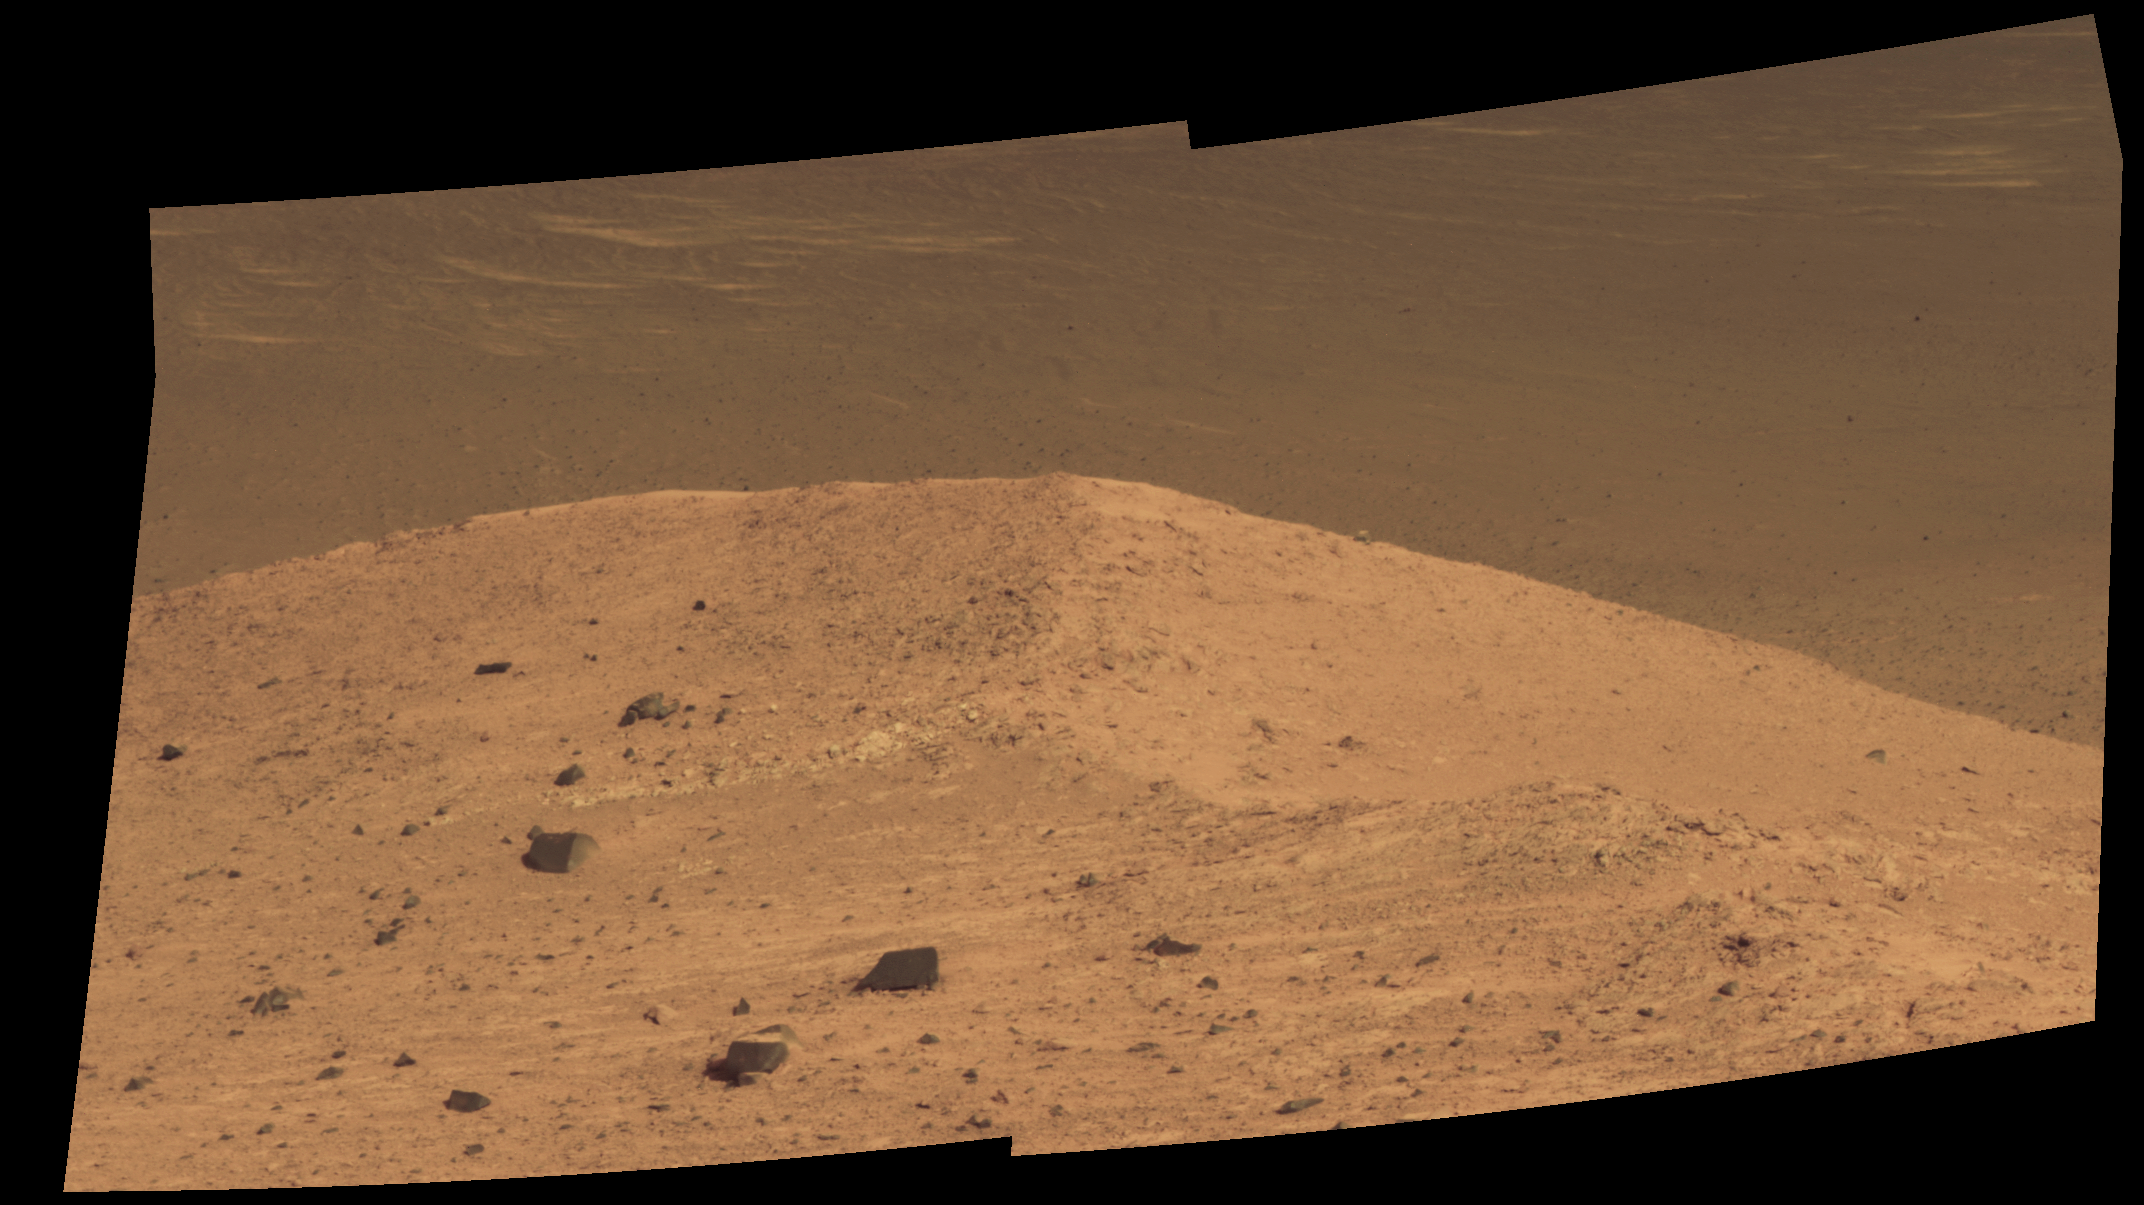

‘Spirit Mound’ at Edge of Endeavour Crater, Mars

This scene from the panoramic camera (Pancam) on NASA’s Mars Exploration Rover Opportunity shows “Spirit Mound” overlooking the floor of Endeavour Crater. The mound stands near the eastern end of “Bitterroot Valley” on the western rim of the crater, and this view faces eastward.

For scale, the two rocks at lower center are each about 8 inches (about 20 centimeters) across. At the mound’s crest line, the image covers an area about 28 feet (about 8.5 meters) wide.

The component images for this mosaic were taken on Sept. 21, 2016, during the 4,501st Martian day, or sol, of Opportunity’s work on Mars. Exposures were taken through three of the Pancam’s color filters, centered on wavelengths of 753 nanometers (near-infrared), 535 nanometers (green) and 432 nanometers (violet). The scene is presented here in approximately true color.

The informal name the rover’s science team chose for this feature refers to Spirit Mound in South Dakota. The team is using names of sites visited by the Lewis and Clark Expedition as informal names for features in Mars’ Bitterroot Valley (named for a valley that the expedition visited in Montana).

JPL manages the Mars Exploration Rover Project for NASA’s Science Mission Directorate in Washington.

Credit: NASA/JPL-Caltech/Cornell/Arizona State Univ.